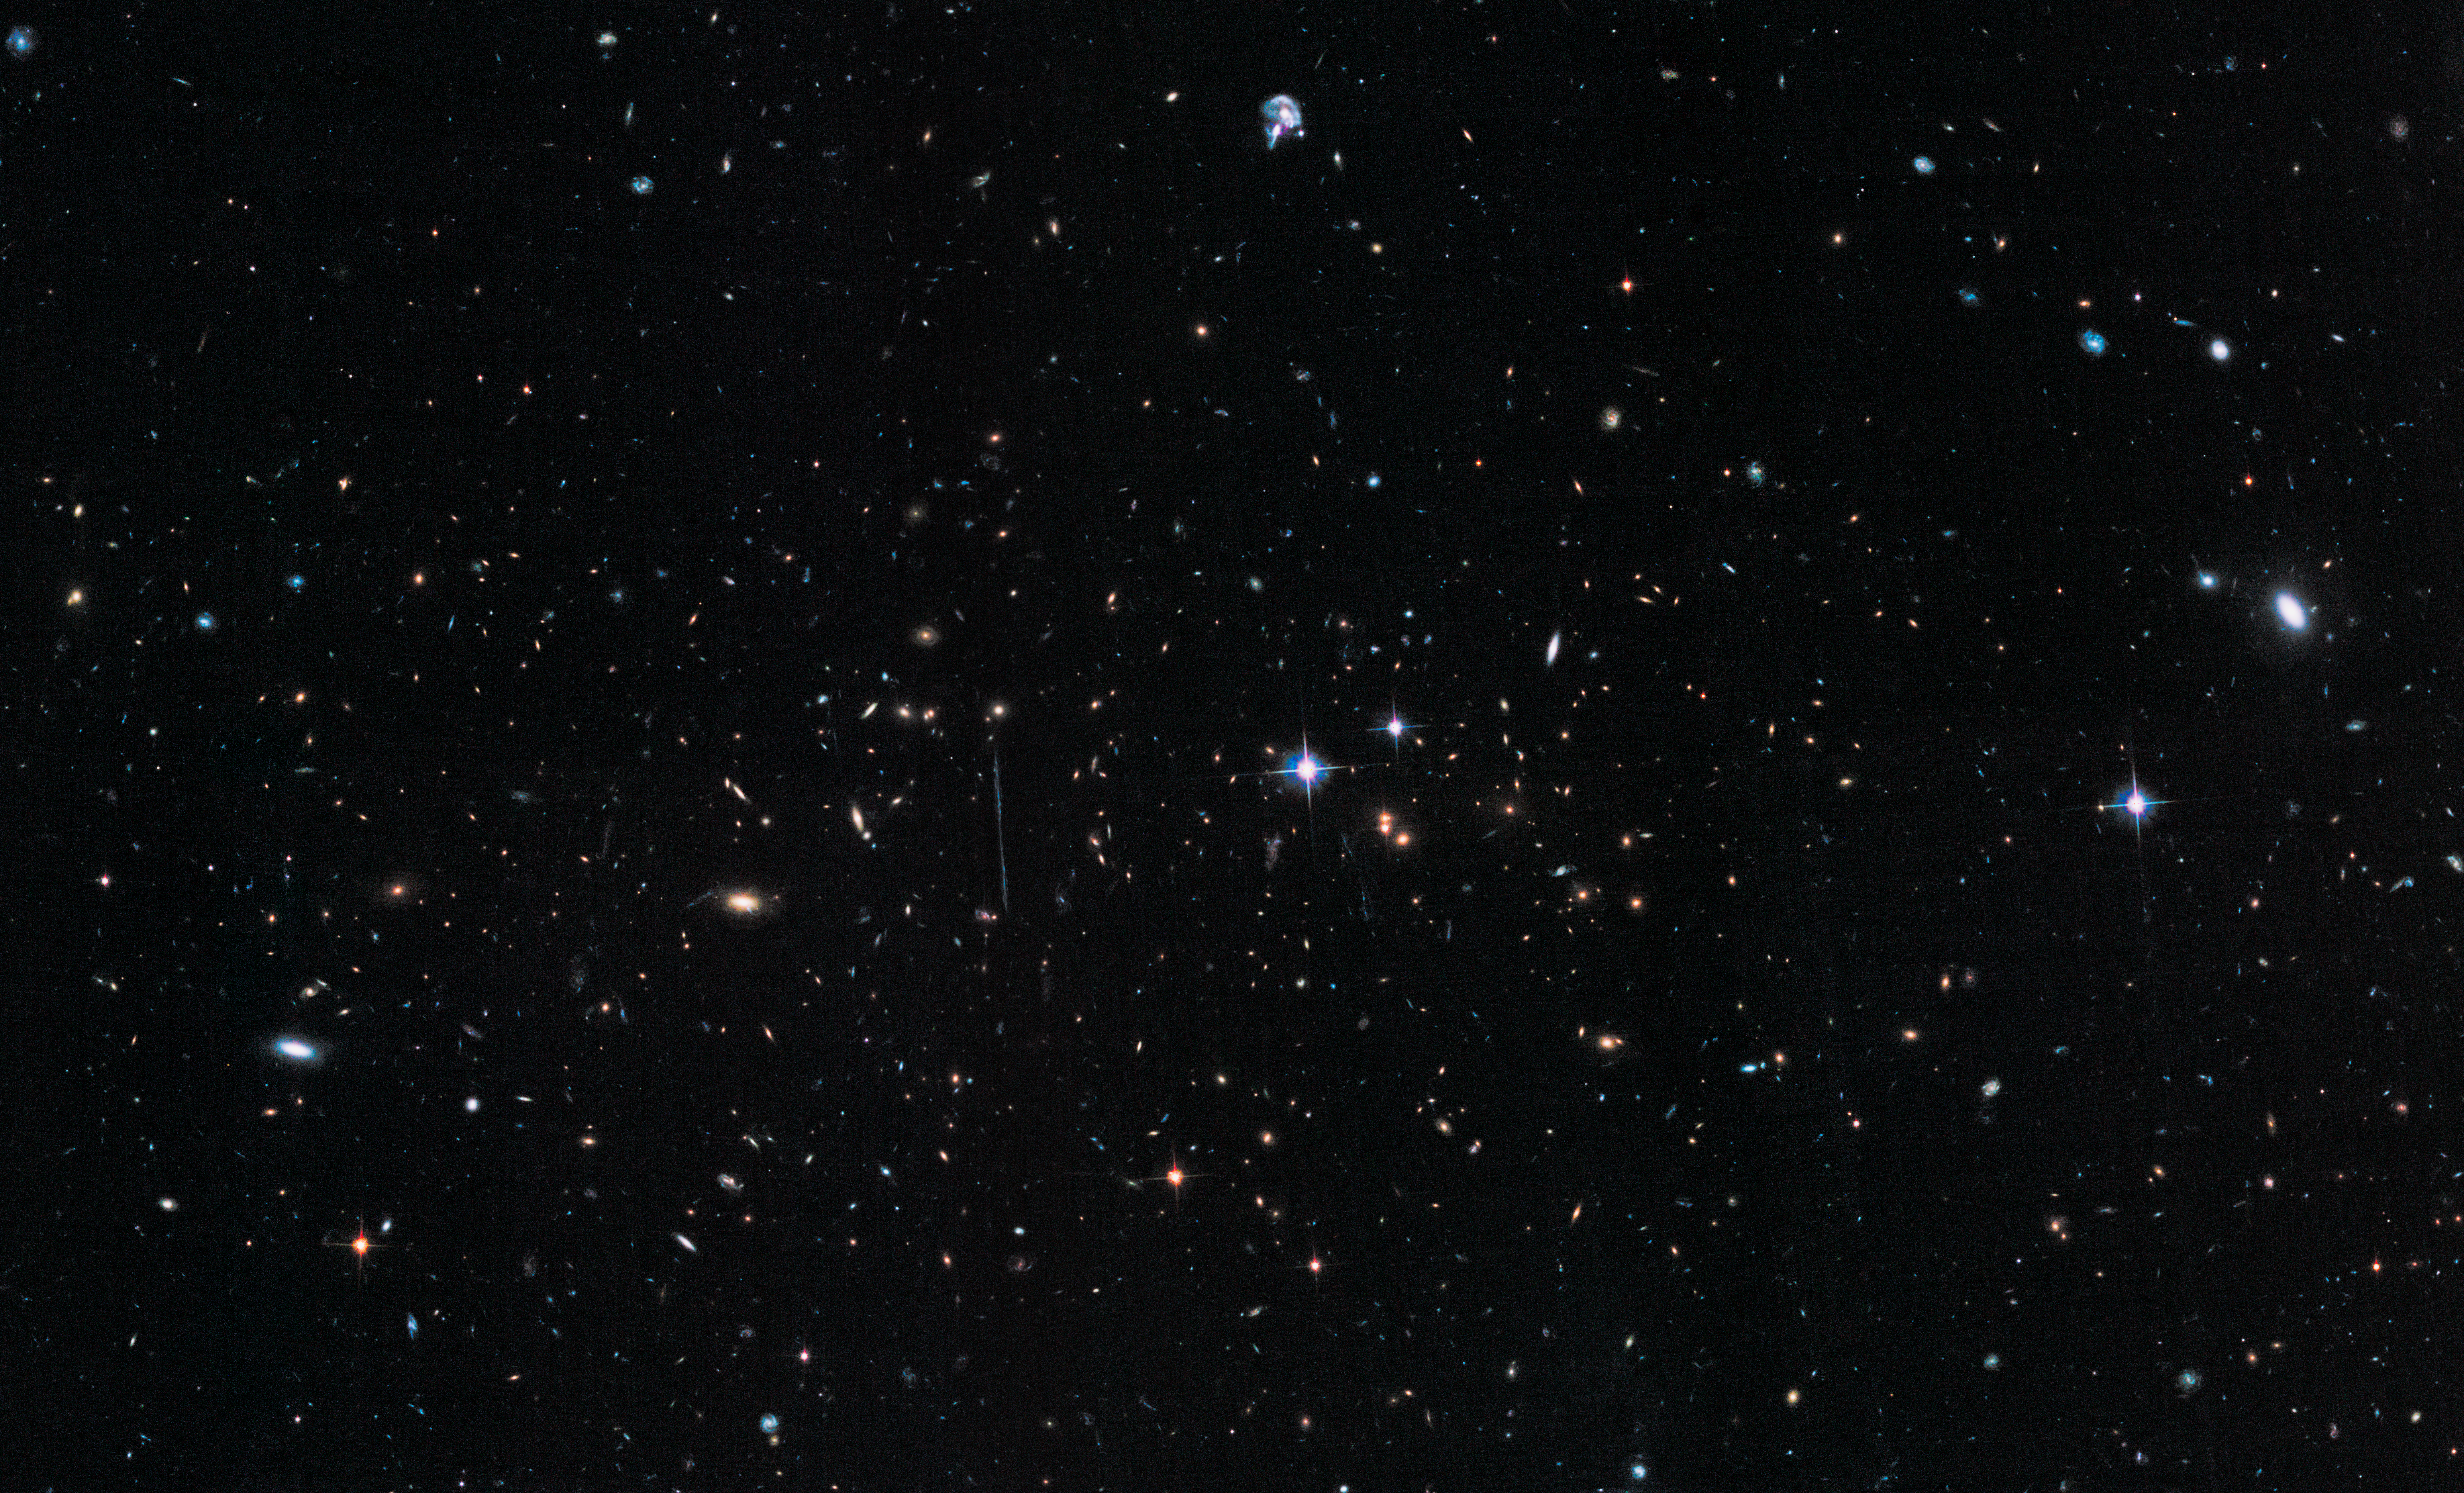

‘El Gordo’ (Hubble ACS/WFC)

Object Name: El Gordo, ACT-CL J0102-4915
Object Description: Galaxy Cluster
Instrument: HST/ACS/WFC
Filters: F606W ((V), F625W (r), F775W (i), F814W (I), and F850LP (z)

This composite image includes exposures acquired by the ACS instruments on the Hubble Space Telescope. Several filters were used to sample broad wavelength ranges. The color results from assigning different hues (colors) to each monochromatic (grayscale) image associated with an individual filter. In this case, the assigned colors are: Blue: F625W (r) Green: F775W (i) Red: F850LP (z)

Credit: NASA, ESA, J. Jee (University of California, Davis), J. Hughes (Rutgers University), F. Menanteau (Rutgers University and University of Illinois, Urbana-Champaign), C. Sifon (Leiden Observatory), R. Mandelbum (Carnegie Mellon University), L. Barrientos (Universidad Catolica de Chile), and K. Ng (University of California, Davis)